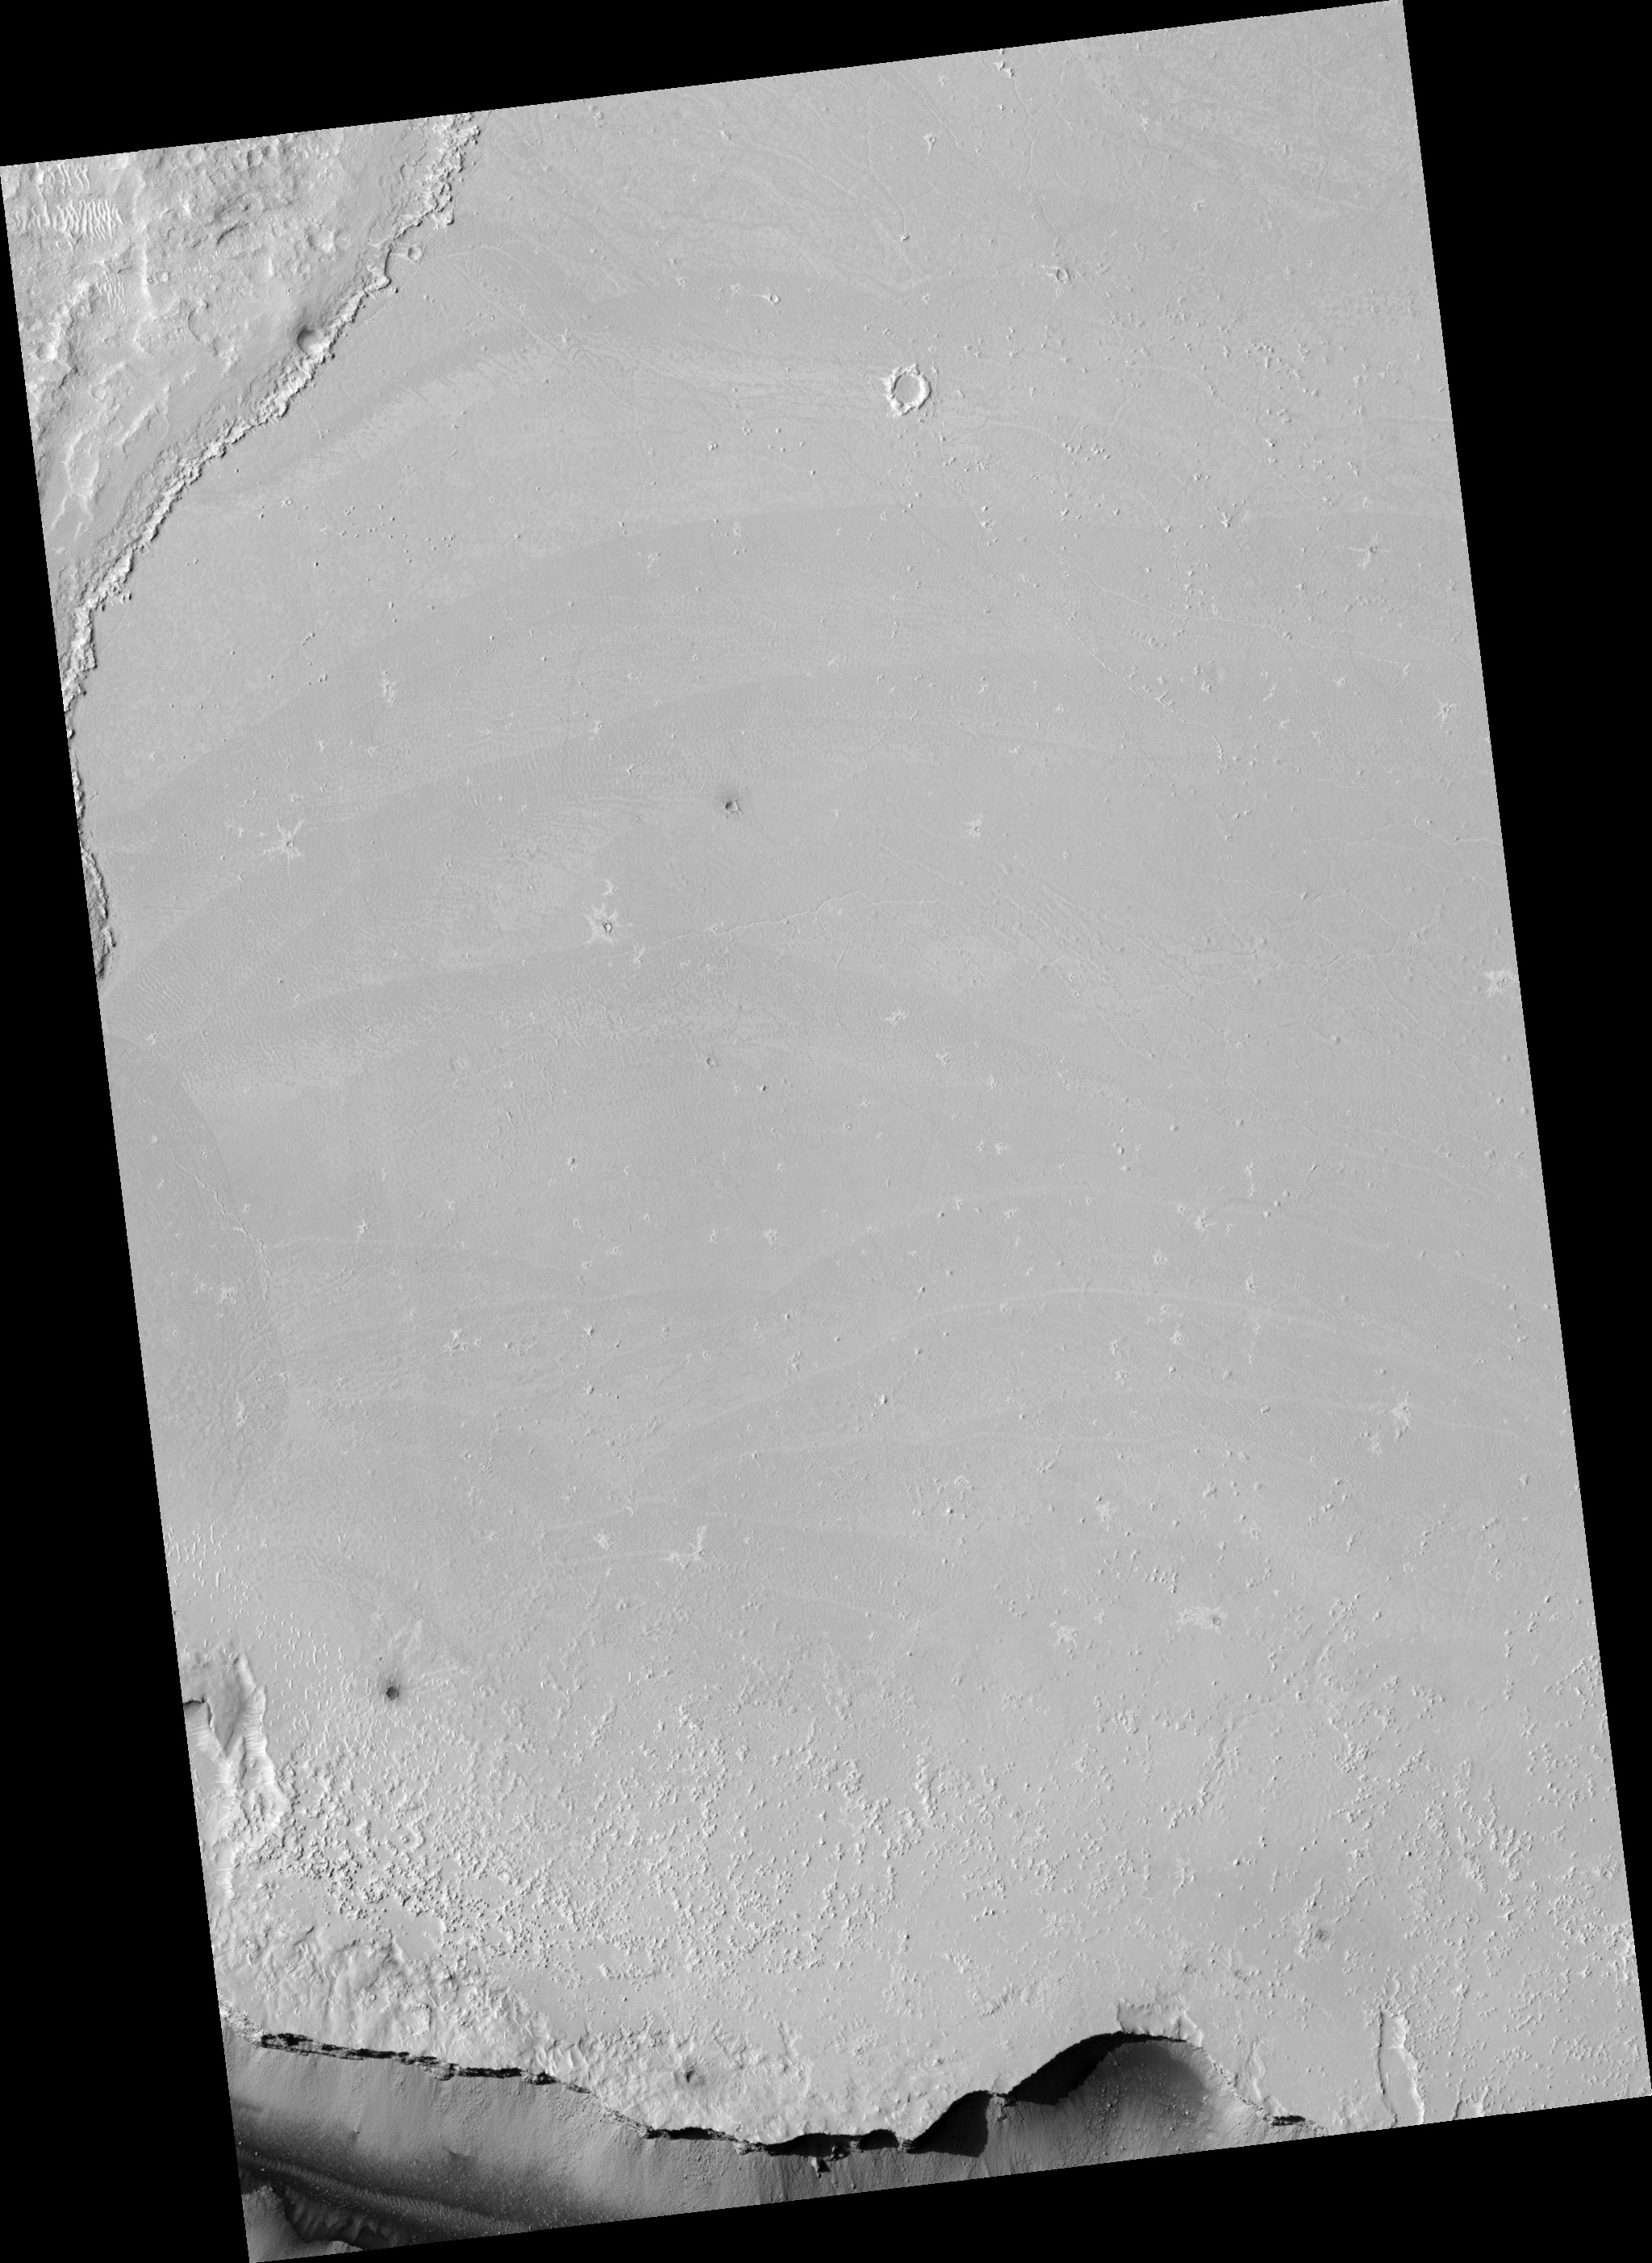

Flows in Athabasca Valles Source Region

Thin flows cover the plains just north of the source region for the Athabasca Valles channel system. The flows are mostly confined by a scarp (cliff) in the northwest corner of the image. The more heavily cratered terrain above the scarp is part of a tectonic ridge known as a wrinkle ridge. A few flows can be seen atop the wrinkle ridge, but they are not as ubiquitous as those on the plains below. The flows on the plains frequently intersect, with younger ones cutting across older ones. The prominent dark swathes along their edges have particularly rough textures. The darker shade is due to thousands of shadows cast by small bumps on the surface, which HiRISE is able to resolve. Dozens of bright, narrow rifts (cracks) zigzag across the flows. They appear bright because they are filled with light-toned, windblown material. Wind-sculpted knobs and ridges of similar light-toned material are scattered throughout the imaged area. The orientations of the ridges indicate that the winds primarily blow from the southeast. Several impact craters are captured in this image, the largest being about 50 meters (160 feet) in diameter. Many bear the distinctive bright rays characteristic of secondary craters associated with the larger impact crater, Zunil. Some craters penetrated the surface of the flows, and the boulders strewn around them suggest that the material they excavated was rocky.

Image PSP_001408_1900 was taken by the High Resolution Imaging Science Experiment (HiRISE) camera onboard the Mars Reconnaissance Orbiter spacecraft on November 14, 2006. The complete image is centered at 10.0 degrees latitude, 158.0 degrees East longitude. The range to the target site was 274.3 km (171.4 miles). At this distance the image scale is 27.4 cm/pixel (with 1 x 1 binning) so objects ~82 cm across are resolved. The image shown here [below] has been map-projected to 25 cm/pixel and north is up. The image was taken at a local Mars time of 3:29 PM and the scene is illuminated from the west with a solar incidence angle of 51 degrees, thus the sun was about 39 degrees above the horizon. At a solar longitude of 135.1 degrees, the season on Mars is Northern Summer.

NASA’s Jet Propulsion Laboratory, a division of the California Institute of Technology in Pasadena, manages the Mars Reconnaissance Orbiter for NASA’s Science Mission Directorate, Washington. Lockheed Martin Space Systems, Denver, is the prime contractor for the project and built the spacecraft. The High Resolution Imaging Science Experiment is operated by the University of Arizona, Tucson, and the instrument was built by Ball Aerospace and Technology Corp., Boulder, Colo.

Credit: NASA/JPL/Univ. of Arizona